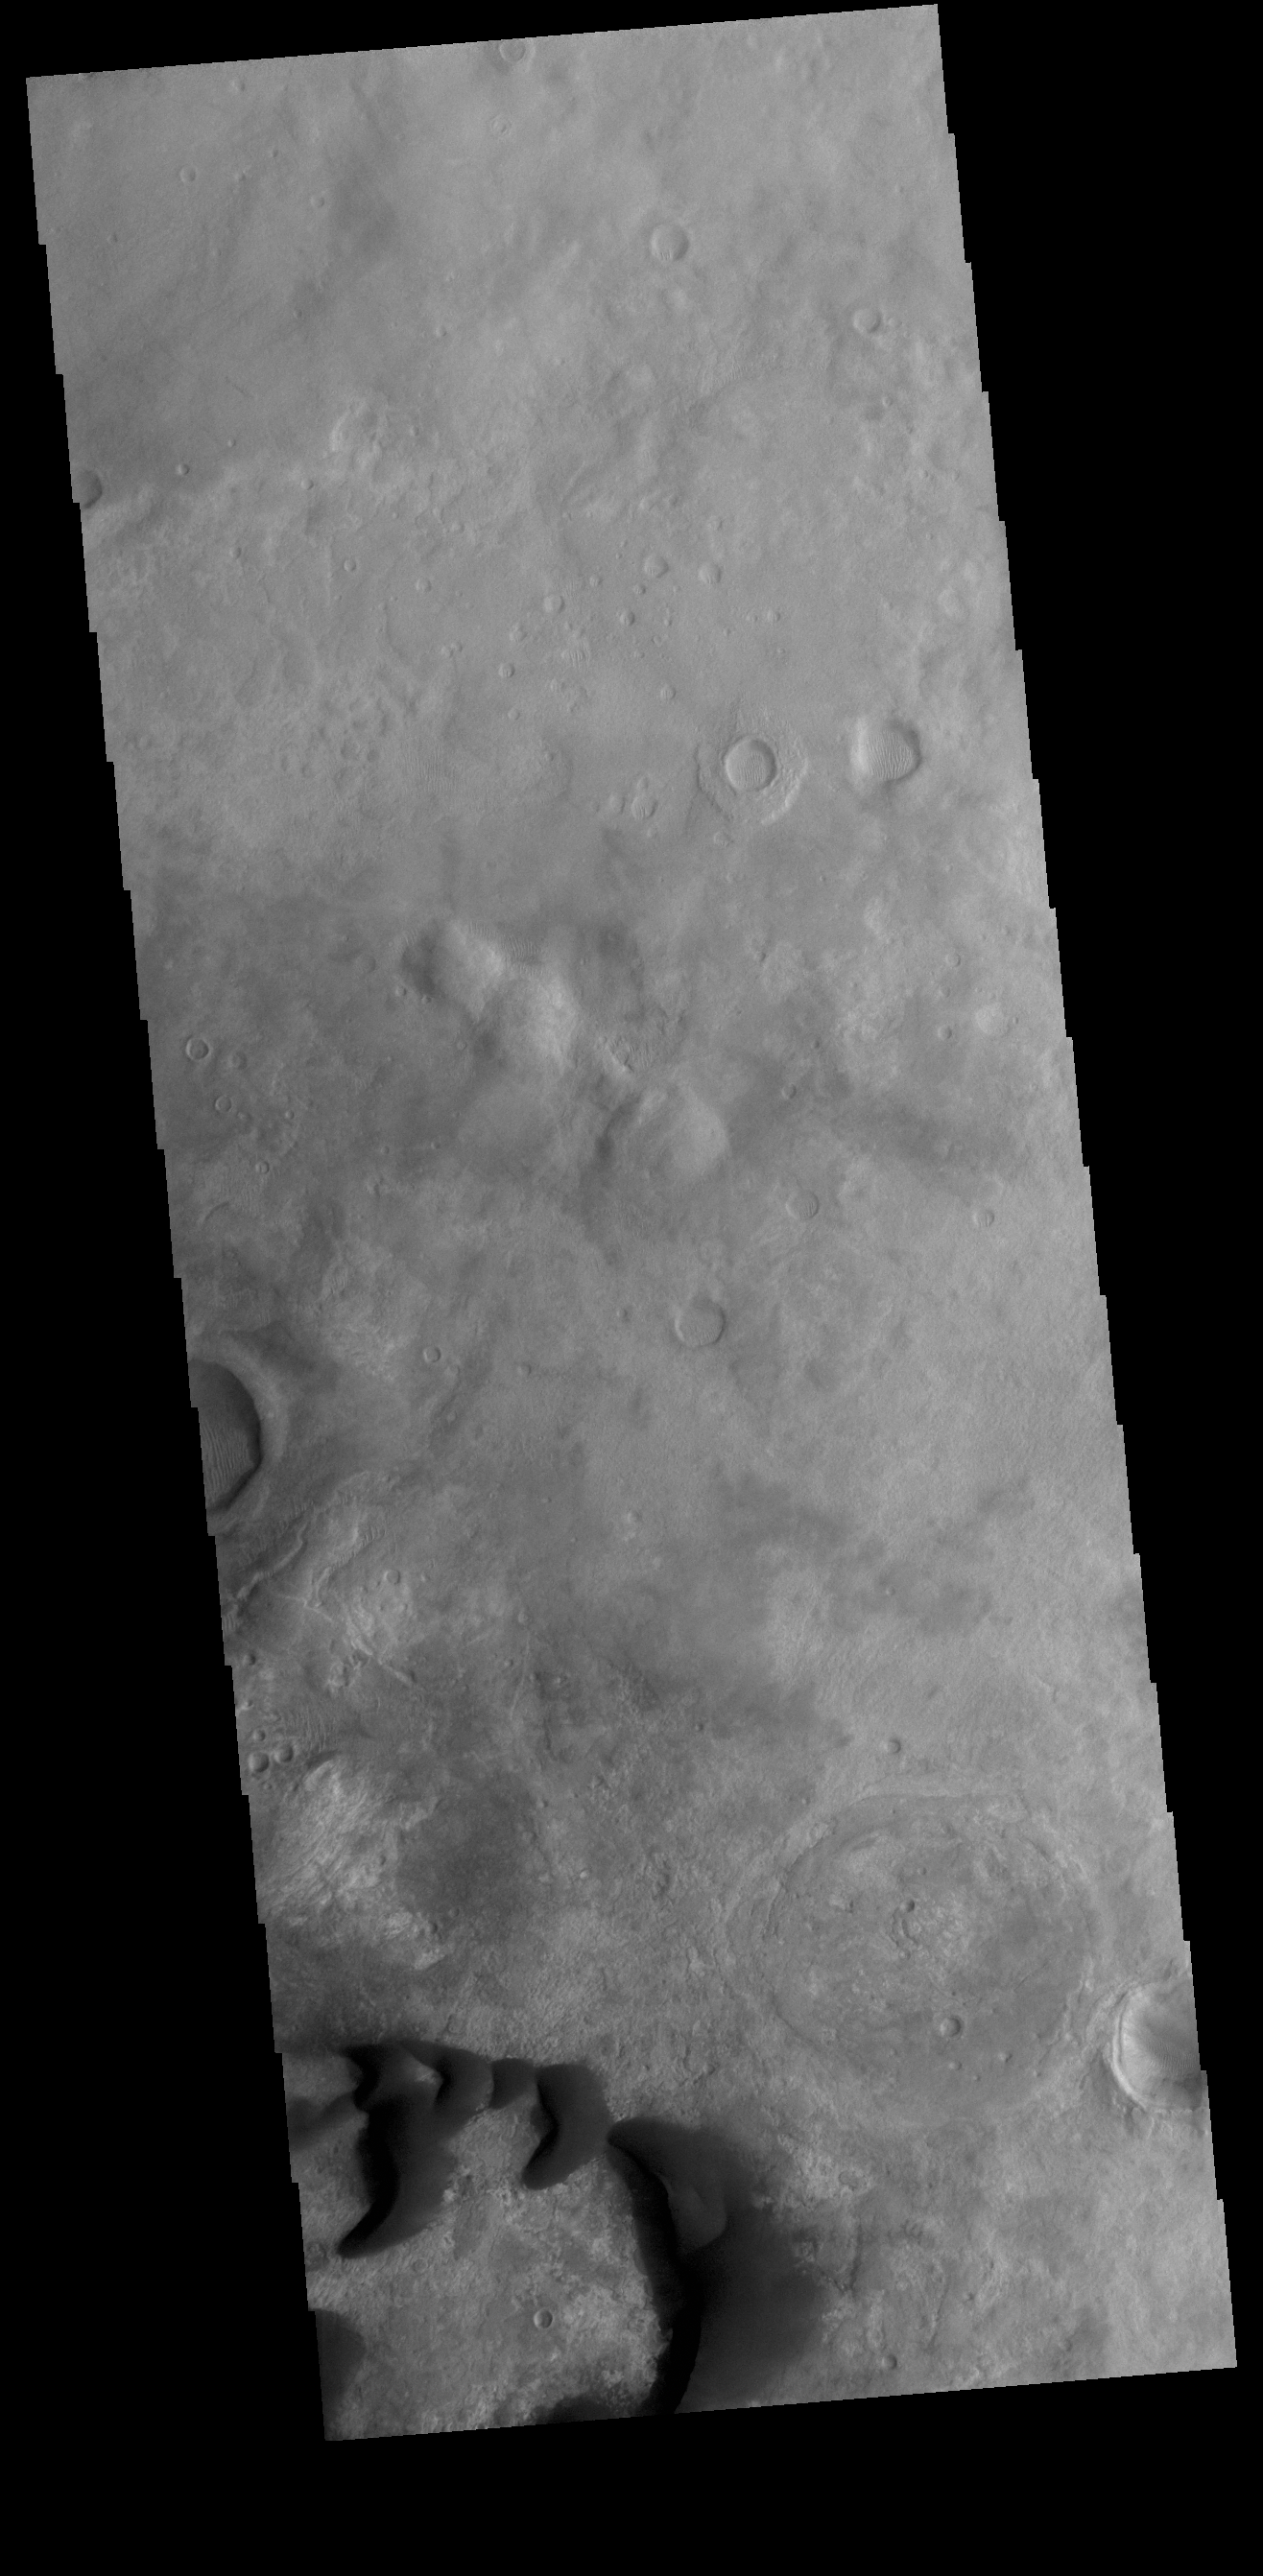

Kaiser Crater Dunes

This VIS image shows part of the floor of Kaiser Crater, including several sand dunes. Kaiser Crater is located in Noachis Terra.

Credit: NASA/JPL-Caltech/ASU